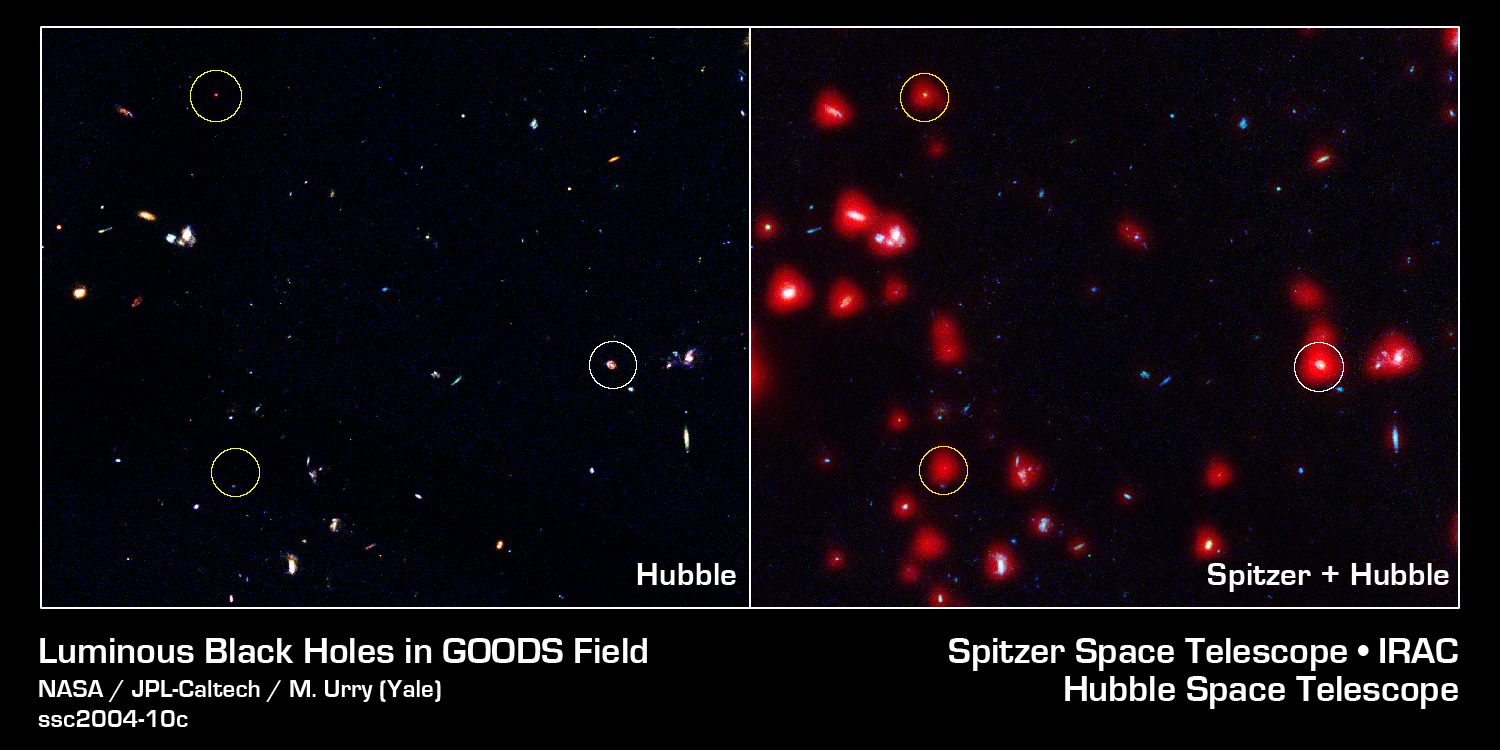

Hidden Black Holes

Astronomers have probed the deep sky with NASA's three Great Observatories for hidden black holes and come to the conclusion that most black holes cannot be seen in visible images. The image on the left from NASA's Hubble Space Telescope shows 1/200 of the full field of sky known as the Great Observatories Origins Deep Survey, or GOODS. It highlights three X-ray sources (circled) and many other galaxies. The image on the right is made up of data from Hubble and NASA's Spitzer Space Telescope and shows the same region. The two "hard" X-ray sources (sources detected only at the shortest X-ray wavelengths and indicated here with yellow circles) are very faint in the visible but much more luminous in the infrared. This data suggests that the X-ray sources are black holes hidden behind a screen of dust.

Credit: NASA/JPL-Caltech/Yale